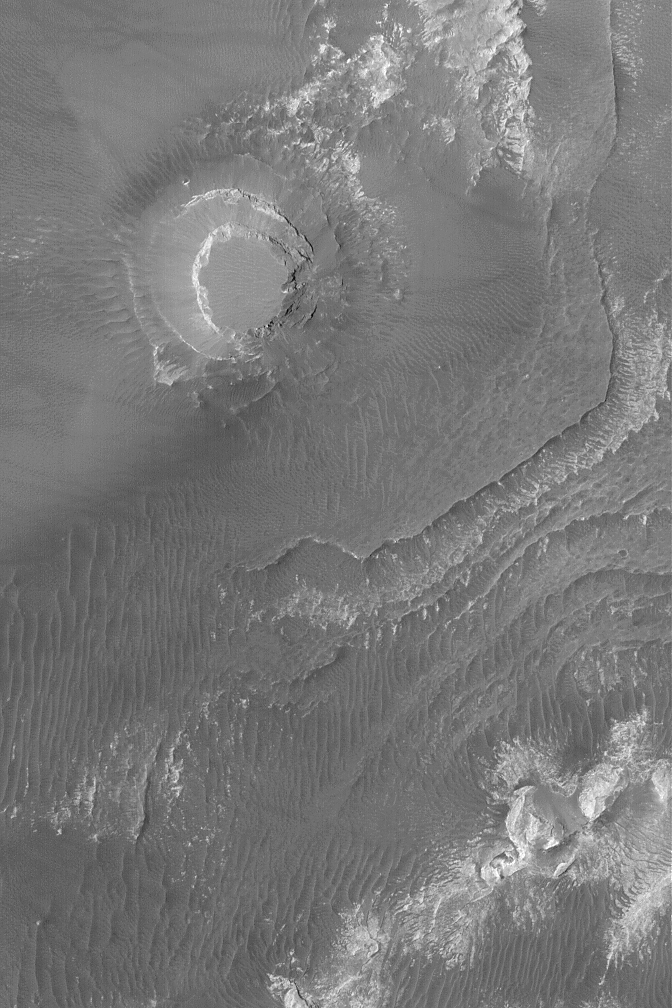

Mesa in Aureum Chaos

2 August 2004
This Mars Global Surveyor (MGS) Mars Orbiter Camera (MOC) image shows a circular mesa and layered materials that are partially-exposed from beneath a thick, dark mantle in the Aureum Chaos region of Mars. The features are part of a much larger circular form (bigger than the image shown here) that marks the location of a crater that was filled with light-toned sedimentary rock, buried, and then later re-exposed when the upper crust of Mars broke apart in this region to form buttes and mesas of “chaotic terrain.” The circular mesa in this image might also be the location of a formerly filled and buried crater. This image is located near 4.0°S, 26.9°W. It covers an area about 3 km (1.9 mi) across; sunlight illuminates the scene from the left/upper left.

Credit: NASA/JPL/Malin Space Science Systems